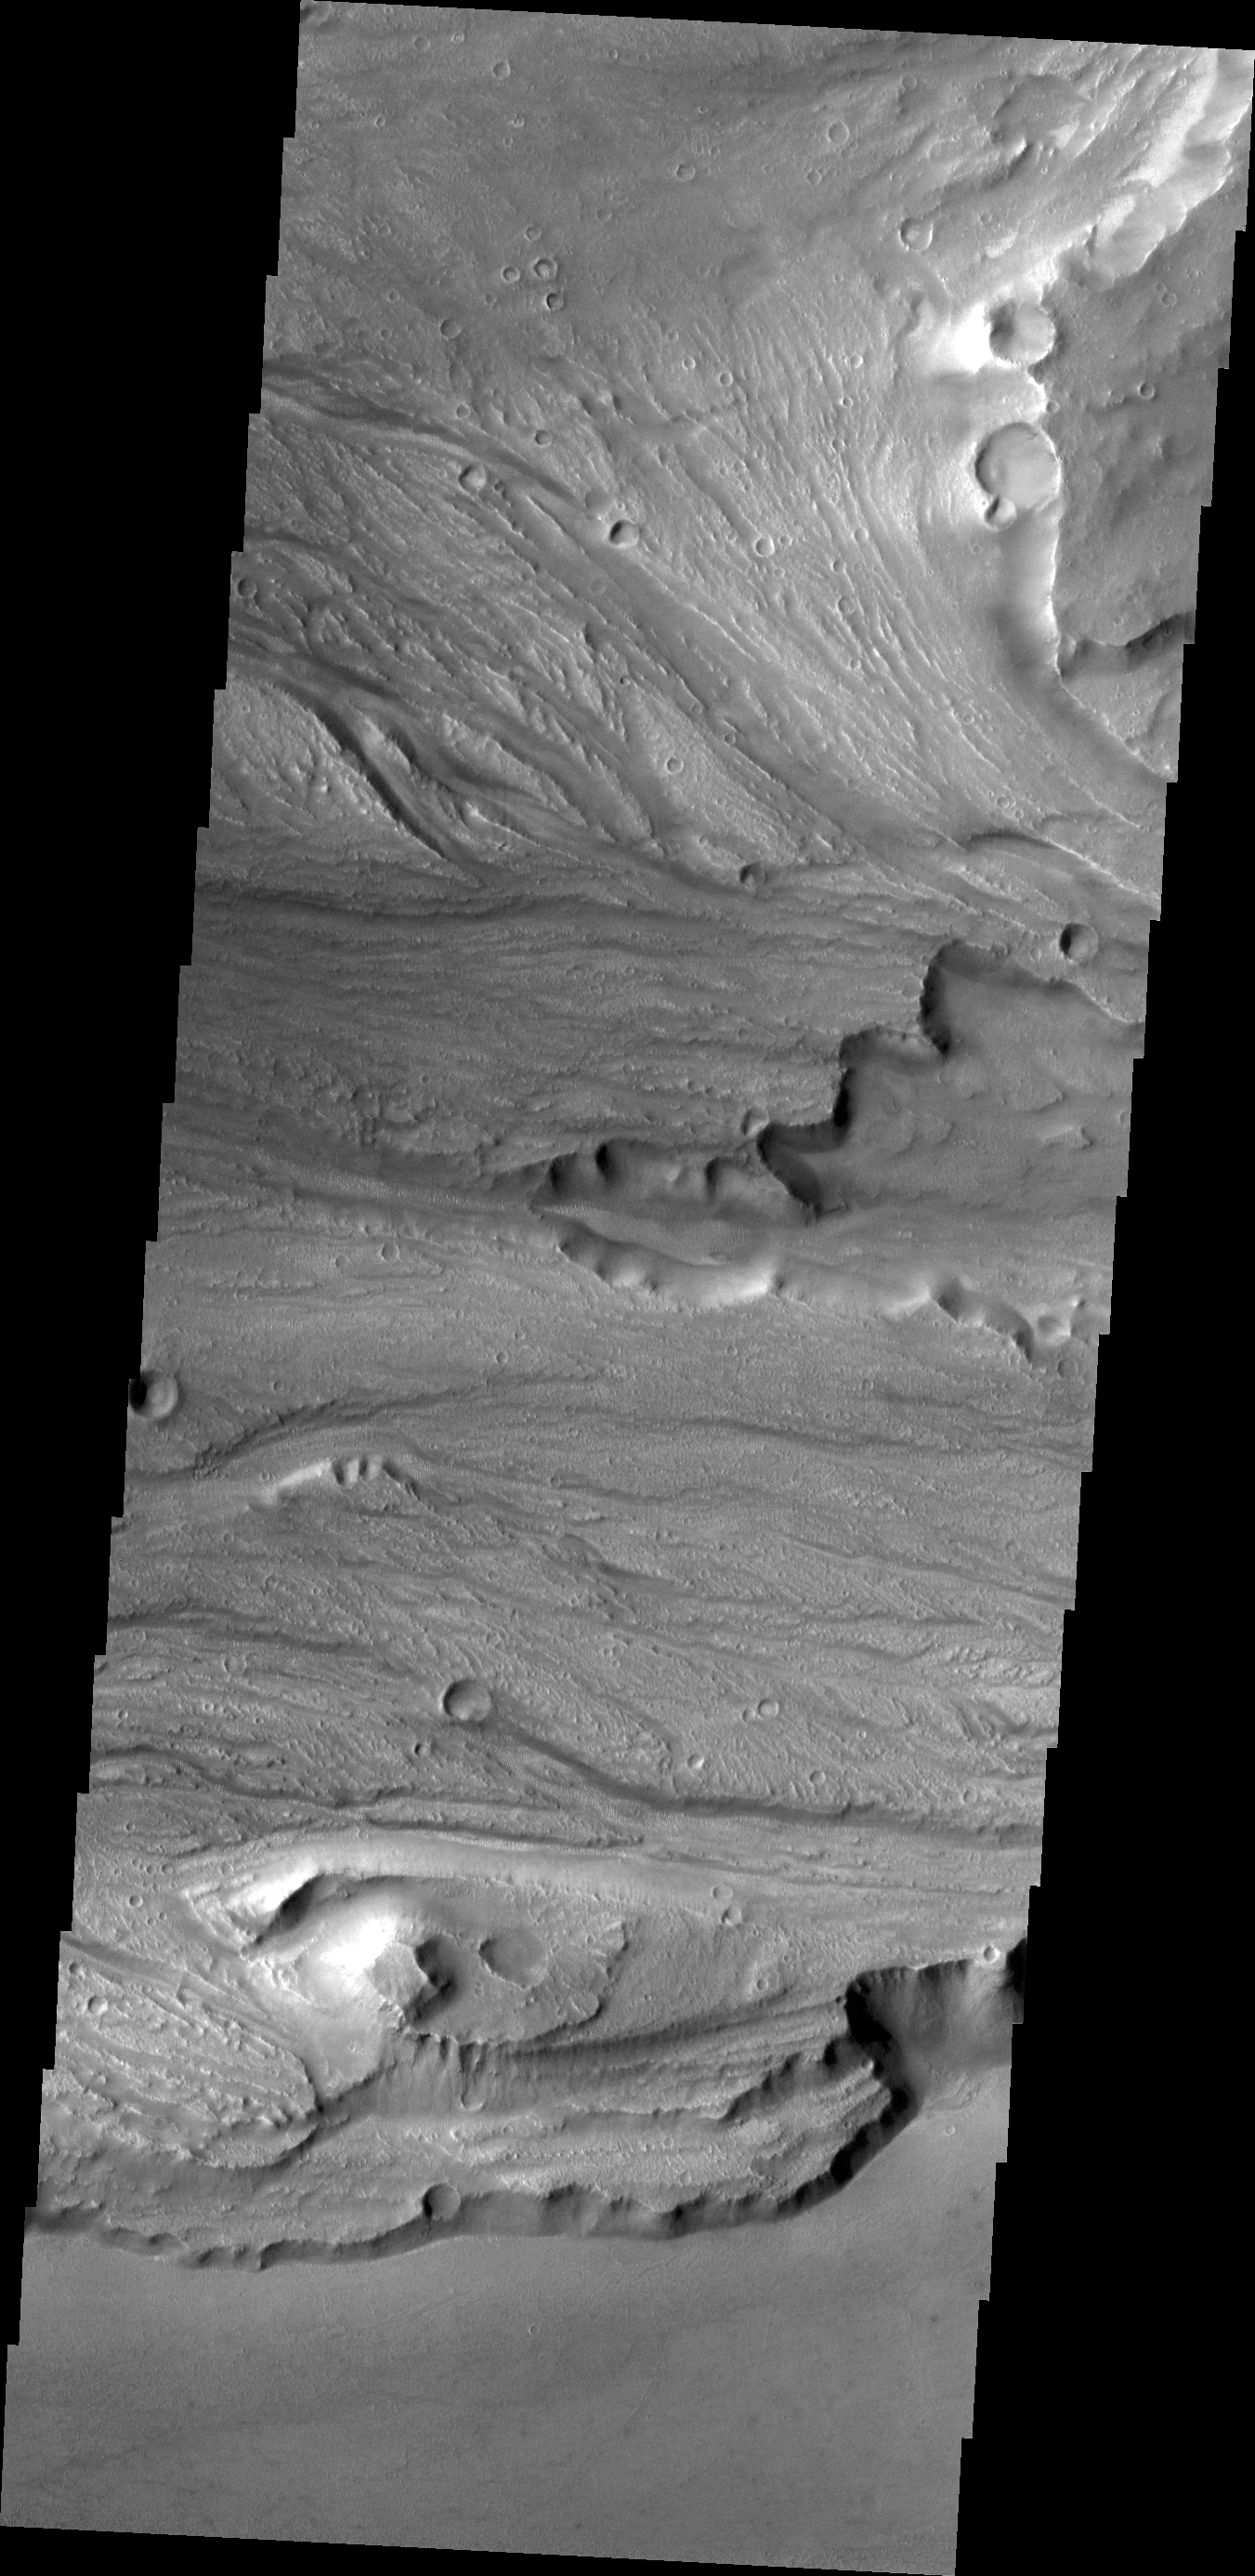

Kasei Valles

This VIS image shows small channels at many different elevations, all part of the complex region between the northern and southern (bottom of image) main channels of Kasei Valles.

Credit: NASA/JPL/ASU